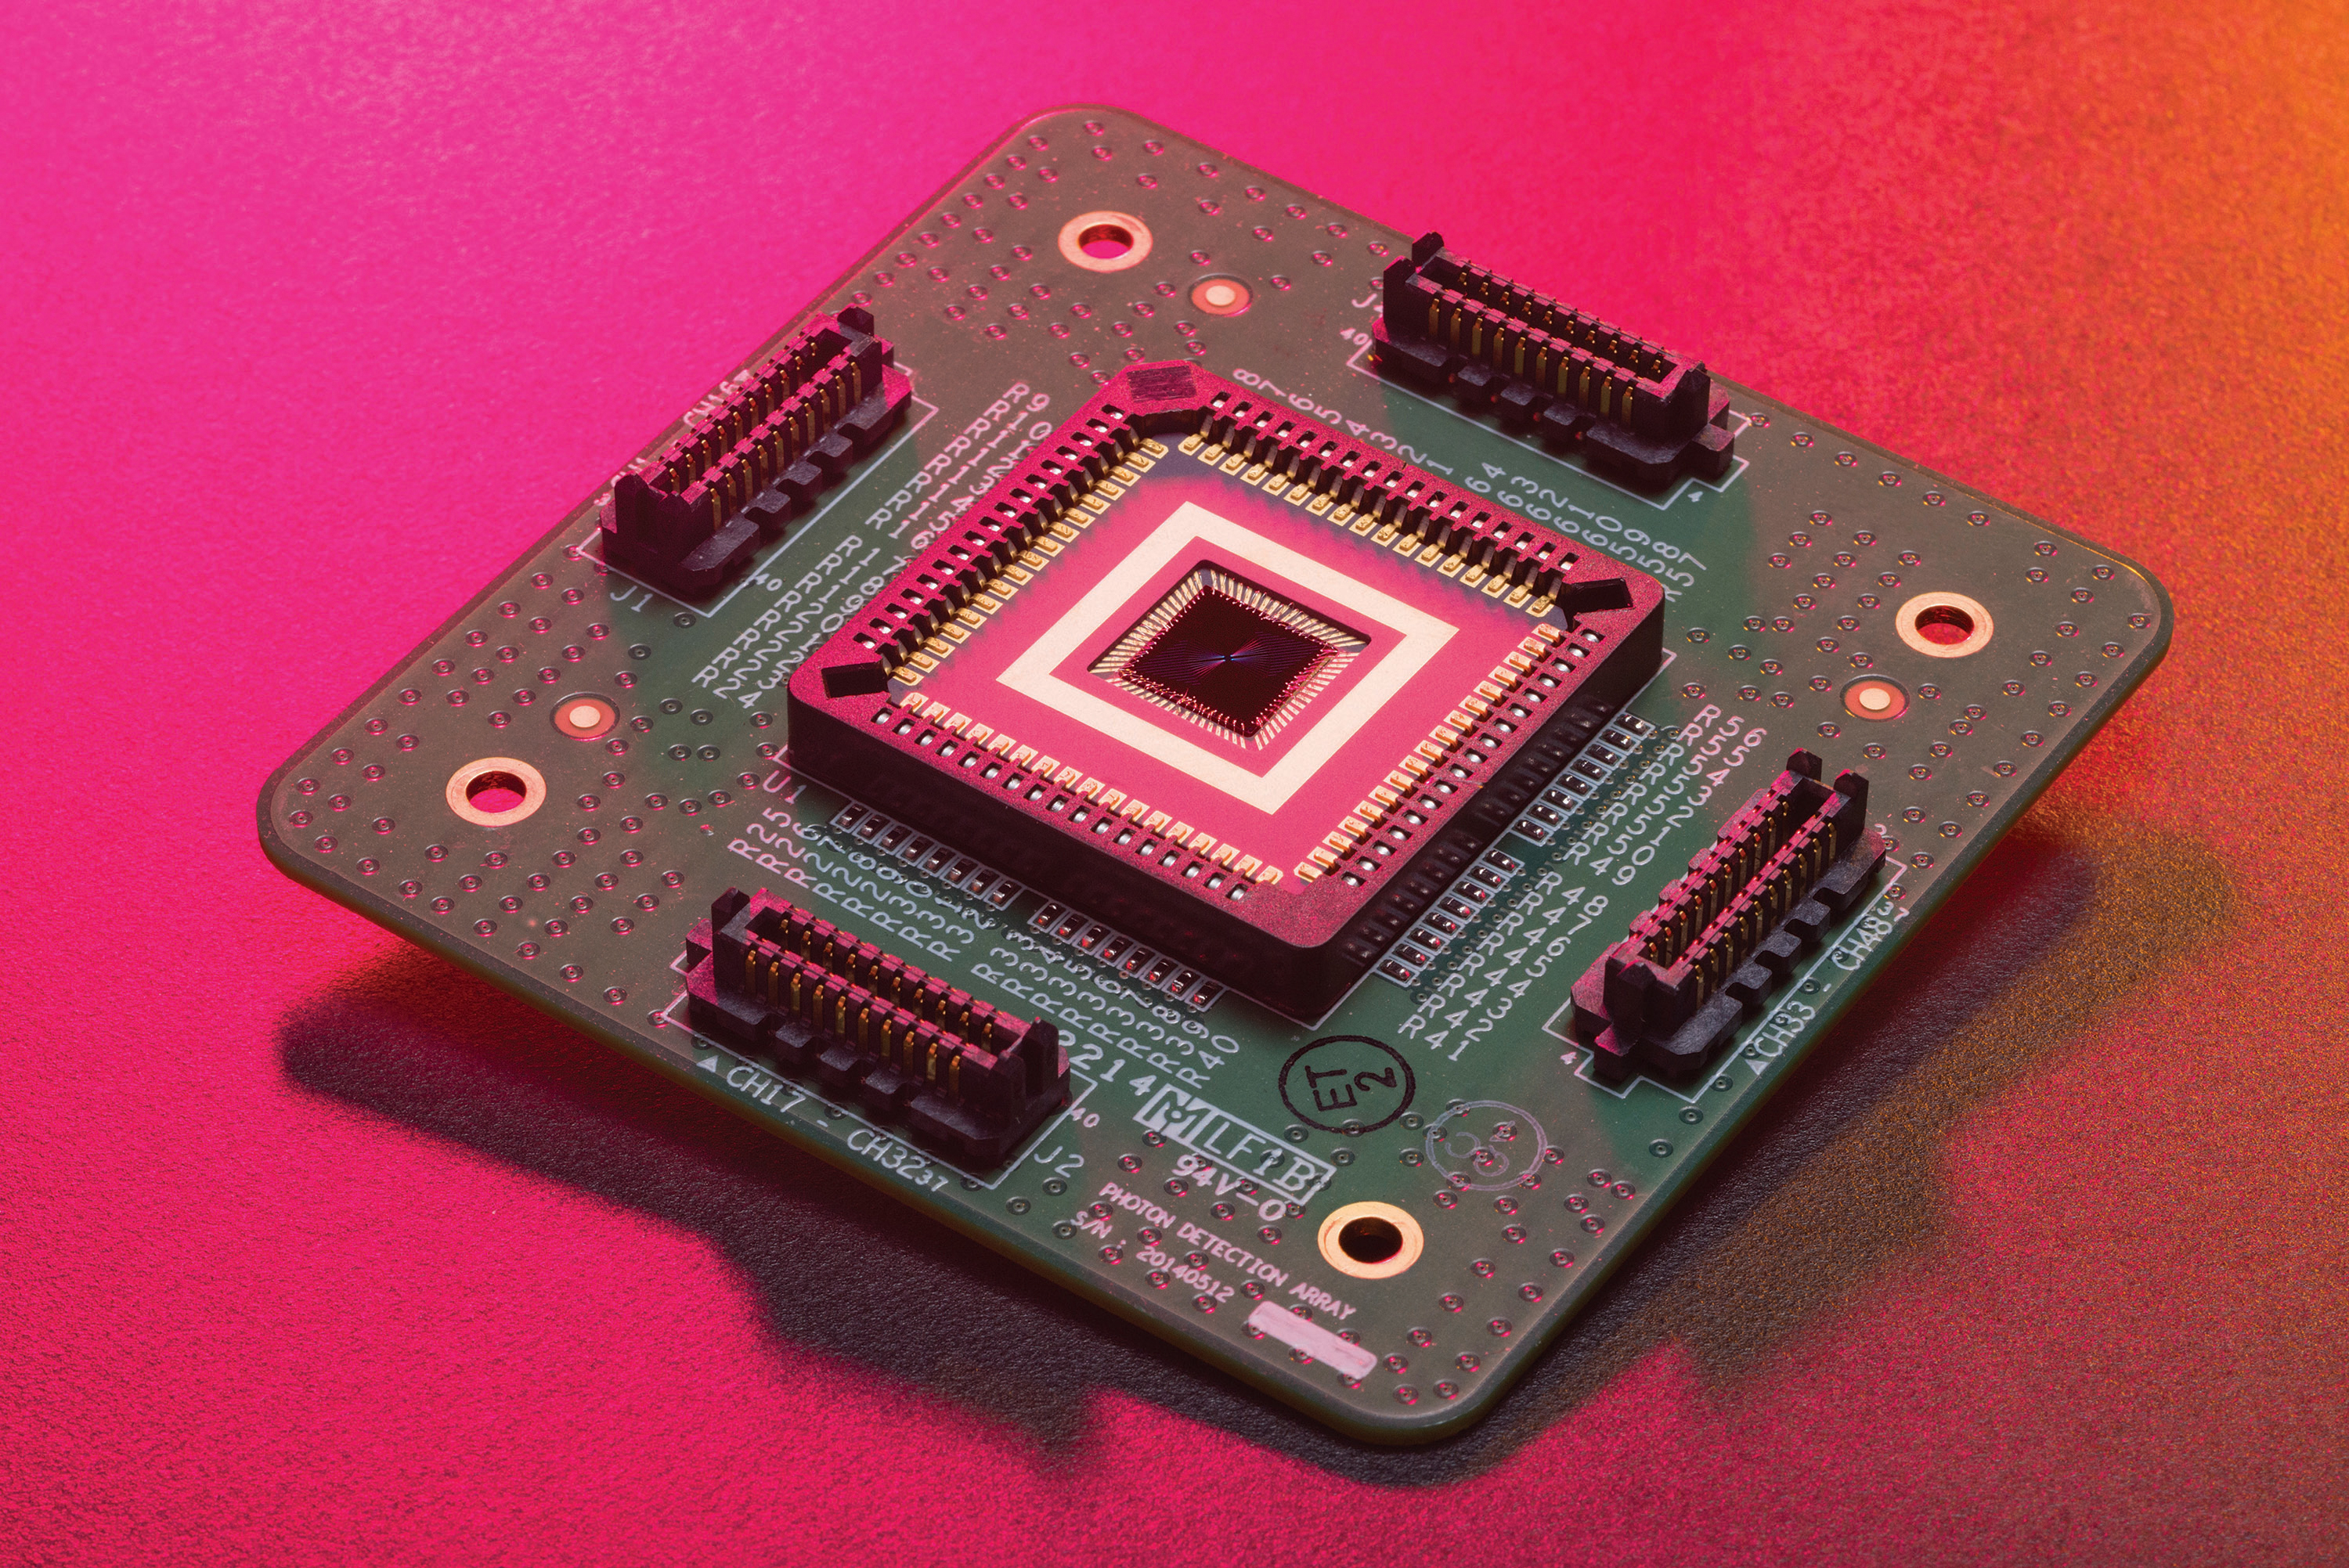

DSOC’s Downlink Detector Prototype

Shown here is a prototype of the Deep Space Optical Communications, or DSOC, ground receiver detector built by the Microdevices Laboratory at NASA’s Jet Propulsion Laboratory in Southern California. The prototype superconducting nanowire single-photon detector was used by JPL technologists to help develop the detector that – from a station on Earth – will receive near-infrared laser signals from the DSOC flight transceiver traveling with NASA’s Psyche mission in deep space.

DSOC will test key technologies that could enable high-bandwidth optical, or laser, communications from Mars distances. Bolted to the side of the spacecraft and operating for the first two years of Psyche’s journey to the asteroid of the same name, the DSOC flight laser transceiver will transmit high-rate data to Caltech’s Palomar Observatory in San Diego County, California, which houses the 200-inch (5.1-meter) Hale Telescope. The downlink detector converts optical signals to electrical signals, which can be processed and decoded.

The detector is designed to be both sensitive enough to detect single photons (quantum particles of light) and able to detect many photons arriving all at once. At its farthest point during the technology demonstration’s operations period, the transceiver will be up to 240 million miles (390 million kilometers) away, meaning that by the time its weak laser pulses arrive at Earth, the detector will need to efficiently detect a trickle of single photons. But when the spacecraft is closer to Earth and the flight transceiver is delivering its highest bit rate to Palomar, the detector is capable of detecting very high numbers of photons without becoming overwhelmed. Because data is encoded in the timing of the laser pulses, the detector must also be able to determine the time of a photon’s arrival with a precision of 100 picoseconds (one picosecond is one trillionth of a second).

Figure A is a close-up of the active area of the detector (inside the small square at the center of the photograph), where the photons from deep space are collected. The active area measures about 0.0126 inches (0.32 millimeters) across. It has 64 channels (which are connected to the gold contact strips surrounding the black inner square) capable of collectively detecting more than a billion photons per second.

DSOC is the latest in a series of optical communication technology demonstrations funded by NASA’s Technology Demonstrations Missions (TDM) program and the agency’s Space Communications and Navigation (SCaN) program. JPL, a division of Caltech in Pasadena, California, manages DSOC for TDM within NASA’s Space Technology Mission Directorate and SCaN within the agency’s Space Operations Mission Directorate.

Credit: NASA/JPL-Caltech